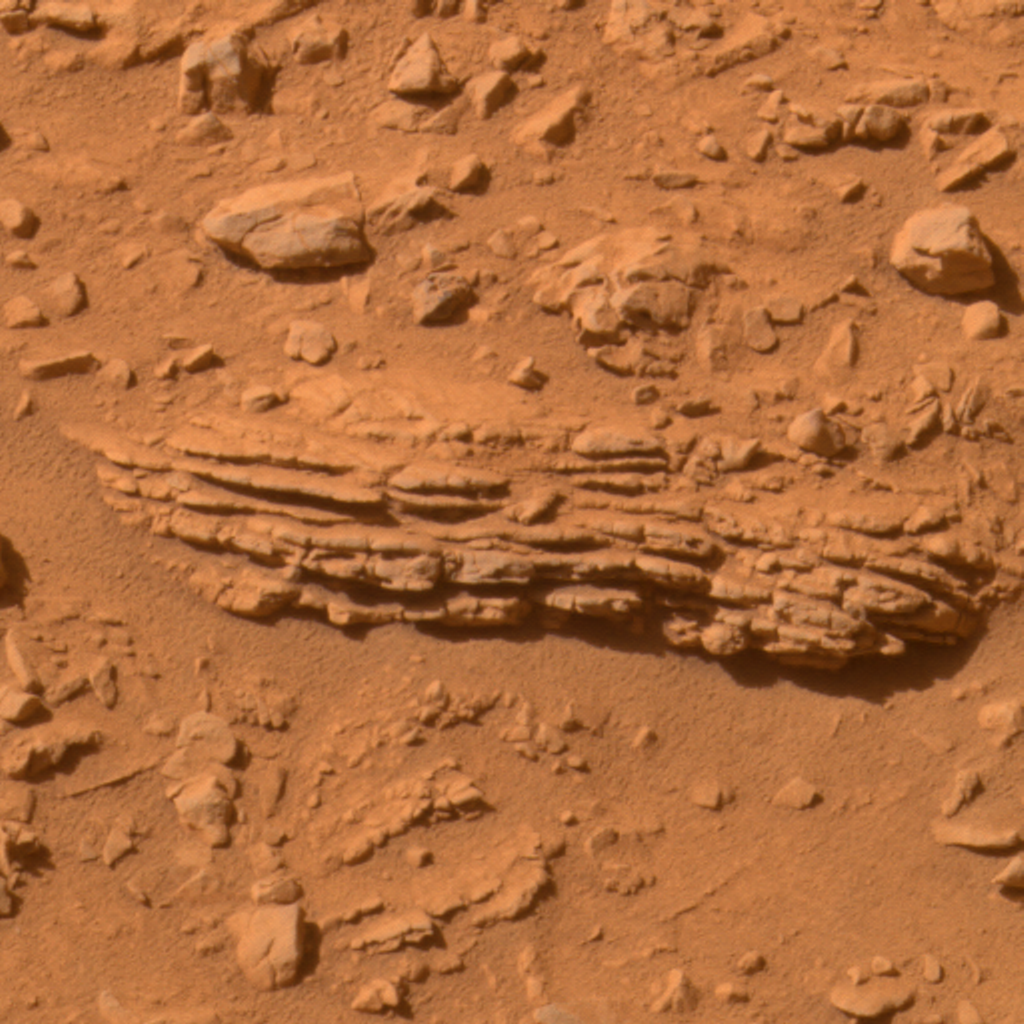

Layers in ‘Tetl’

Figure 1

NASA’s Mars Exploration Rover Spirit has examined the layered structure of this rock, called “Tetl,” in the “Columbia Hills.” This approximately true-color view was made from frames taken by Spirit’s panoramic camera on the rover’s 264th martian day (Sept. 29, 2004). The rock is about 25 centimeters (10 inches) long. Spirit used its microscopic imager to inspect the region indicated as MI (Figure 1).

Credit: NASA/JPL/Cornell